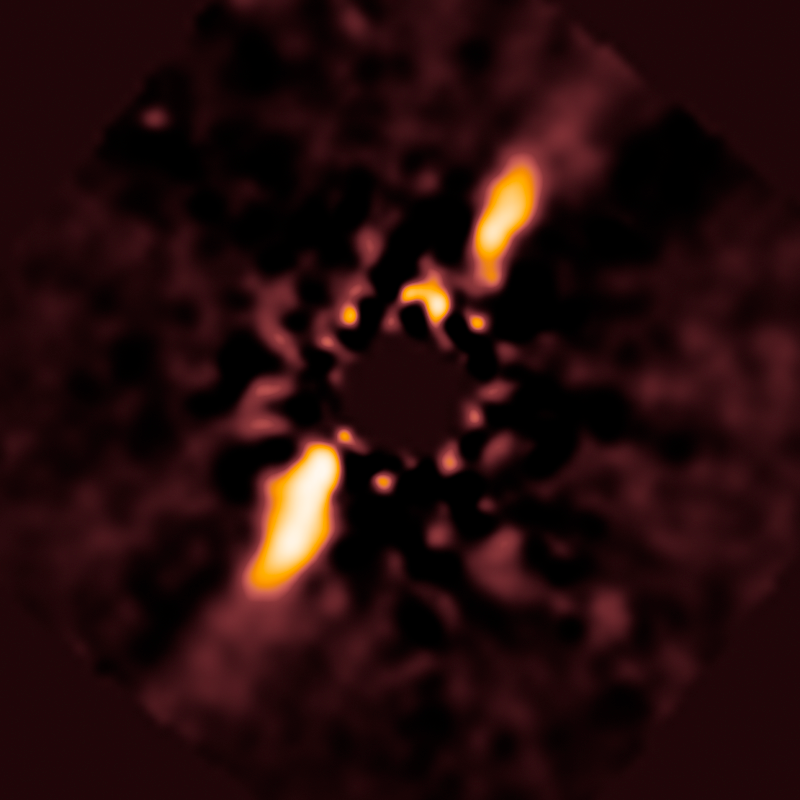

HD 141943

Object Name: HD 141943
Object Description: Circumstellar Disk
Instrument: HST/NICMOS
Filters: F110W and F160W

Compass and Scale Compass and Scale An astronomical image with a scale that shows how large an object is on the sky, a compass that shows how the object is oriented on the sky, and the filters with which the image was made.

Credit: NASA, ESA, R. Soummer and M. Perrin (STScI), L. Pueyo (STScI/Johns Hopkins University), C. Chen and D. Golimowski (STScI), J.B. Hagan (STScI/Purdue University), T. Mittal (University of California, Berkeley/Johns Hopkins University), E. Choquet, M. Moerchen, and M. N'Diaye (STScI), A. Rajan (Arizona State University), S. Wolff (STScI/Purdue University), J. Debes and D. Hines (STScI), and G. Schneider (Steward Observatory/University of Arizona)